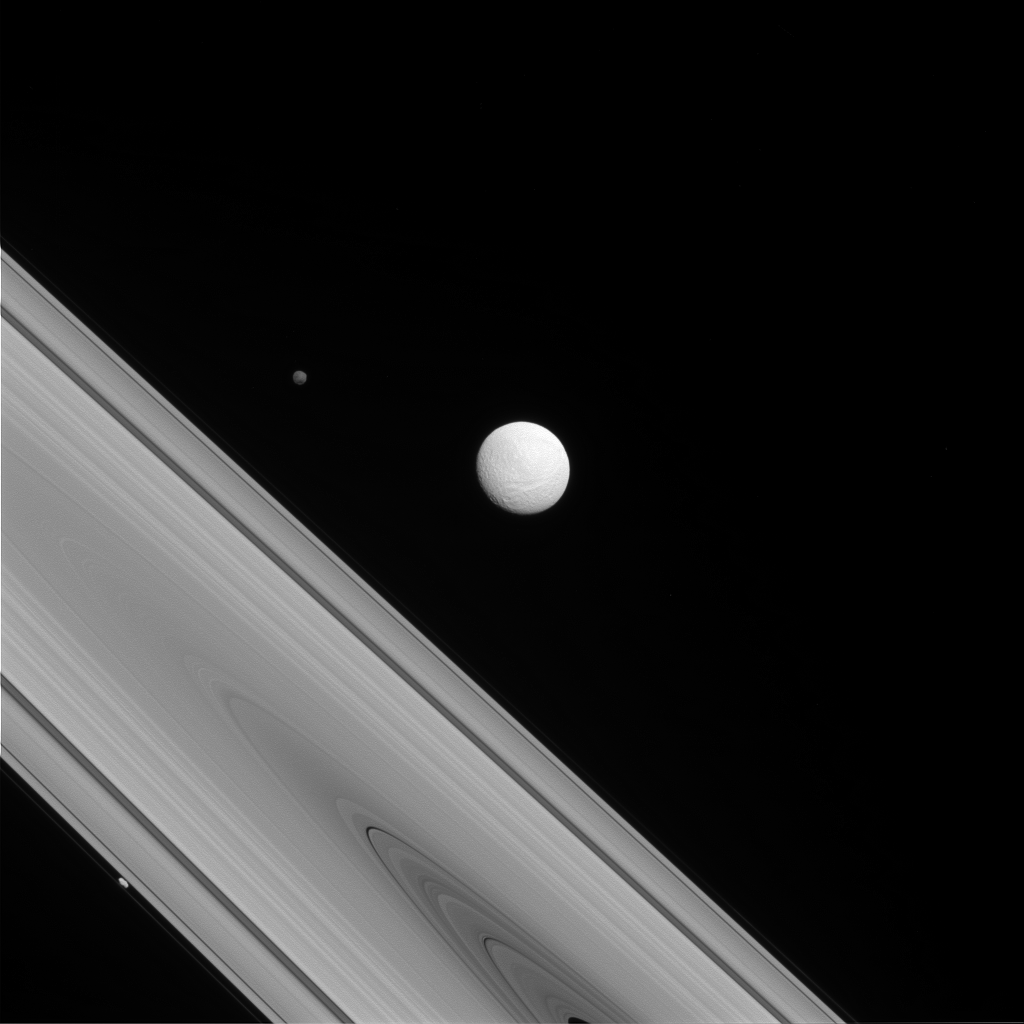

The Odd Trio

The Cassini spacecraft captures a rare family photo of three of Saturn’s moons that couldn’t be more different from each other! As the largest of the three, Tethys (image center) is round and has a variety of terrains across its surface. Meanwhile, Hyperion (to the upper-left of Tethys) is the “wild one” with a chaotic spin and Prometheus (lower-left) is a tiny moon that busies itself sculpting the F ring.

To learn more about the surface of Tethys (660 miles, or 1,062 kilometers across), see PIA17164 More on the chaotic spin of Hyperion (168 miles, or 270 kilometers across) can be found at PIA07683 And discover more about the role of Prometheus (53 miles, or 86 kilometers across) in shaping the F ring in PIA12786.

This view looks toward the sunlit side of the rings from about 1 degree above the ringplane. The image was taken in visible light with the Cassini spacecraft narrow-angle camera on July 14, 2014.

The view was acquired at a distance of approximately 1.2 million miles (1.9 million kilometers) from Tethys and at a Sun-Tethys-spacecraft, or phase, angle of 22 degrees. Image scale is 7 miles (11 kilometers) per pixel.

The Cassini-Huygens mission is a cooperative project of NASA, the European Space Agency and the Italian Space Agency. NASA’s Jet Propulsion Laboratory, a division of the California Institute of Technology in Pasadena, manages the mission for NASA’s Science Mission Directorate, Washington. The Cassini orbiter and its two onboard cameras were designed, developed and assembled at JPL. The imaging operations center is based at the Space Science Institute in Boulder, Colo.

Credit: NASA/JPL-Caltech/Space Science Institute